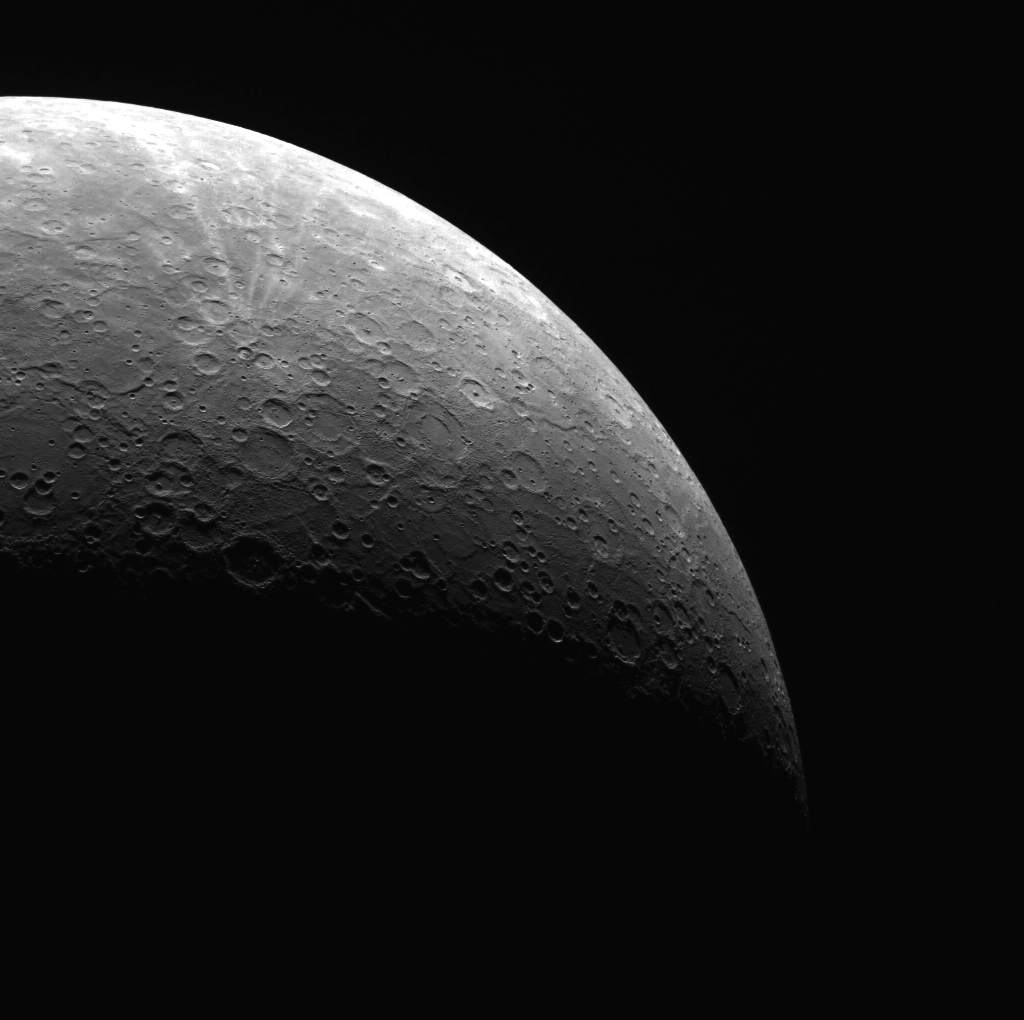

Looking up from the South

This view from the south highlights the rayed crater Han Kan (50 km), just to the north of Van Gogh (100 km). This image, acquired on May 17, 2011, gives a great sense of MESSENGER’s elliptical orbit, where the spacecraft spends most of its time relatively far from the planet. Check out MESSENGER’s current location!

This image was acquired as part of MDIS’s limb imaging campaign. Once per week, MDIS captures images of Mercury’s limb, with an emphasis on imaging the southern hemisphere limb. These limb images provide information about Mercury’s shape and complement measurements of topography made by the Mercury Laser Altimeter (MLA) of Mercury’s northern hemisphere.

On March 17, 2011 (March 18, 2011, UTC), MESSENGER became the first spacecraft ever to orbit the planet Mercury. The mission is currently in its commissioning phase, during which spacecraft and instrument performance are verified through a series of specially designed checkout activities. In the course of the one-year primary mission, the spacecraft’s seven scientific instruments and radio science investigation will unravel the history and evolution of the Solar System’s innermost planet. Visit the Why Mercury? section of this website to learn more about the science questions that the MESSENGER mission has set out to answer.

Date acquired: May 17, 2011
Image Mission Elapsed Time (MET): 214088550
Image ID: 261737
Instrument: Wide Angle Camera (WAC) of the Mercury Dual Imaging System (MDIS)
WAC filter: 7 (748 nanometers)
Center Latitude: -68.49°
Center Longitude: 277.8° E
Resolution: 2834 meters/pixel
Scale: The radius of Mercury is 2440 km (1516 miles)

These images are from MESSENGER, a NASA Discovery mission to conduct the first orbital study of the innermost planet, Mercury. For information regarding the use of images, see the MESSENGER image use policy.

Credit: NASA/Johns Hopkins University Applied Physics Laboratory/Carnegie Institution of Washington